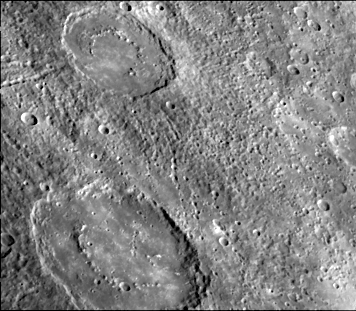

Crater Chain Groves Inside Larger Craters

The craters in this image (128 km diameter and 195 km diameter) have interior rings of mountains and ejecta deposits which are scarred by deep secondary crater chain groves. This image (FDS 150) was taken during the spacecraft’s first encounter with Mercury.

The Mariner 10 mission, managed by the Jet Propulsion Laboratory for NASA’s Office of Space Science, explored Venus in February 1974 on the way to three encounters with Mercury-in March and September 1974 and in March 1975. The spacecraft took more than 7,000 photos of Mercury, Venus, the Earth and the Moon.

Credit: NASA/JPL/Northwestern University